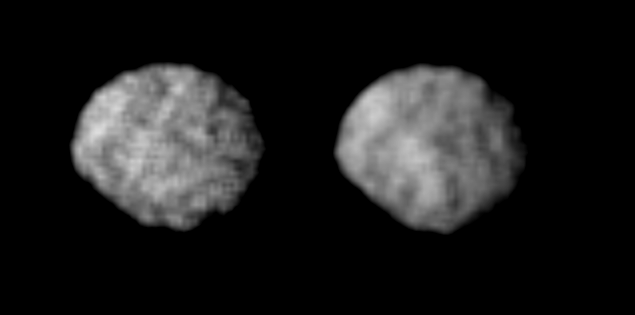

Satellite 1989N2

These Voyager 2 images of satellite 1989N2 at a resolution of 4.2 kilometers (2.6 miles) per pixel reveal it to be and irregularly shaped, dark object. The satellite appears to have several craters 30 to 50 kilometers (18.5 to 31 miles) across. The irregular outline suggests that this moon has remained cold and rigid throughout much of its history. It is about 210 by 190 kilometers (130 by 118 miles), about half the size of 1989N1. It has a low albedo surface reflecting about 5 percent of the incident light. The Voyager Mission is conducted by JPL for NASA’s Office of Space Science and Applications.

Credit: NASA/JPL